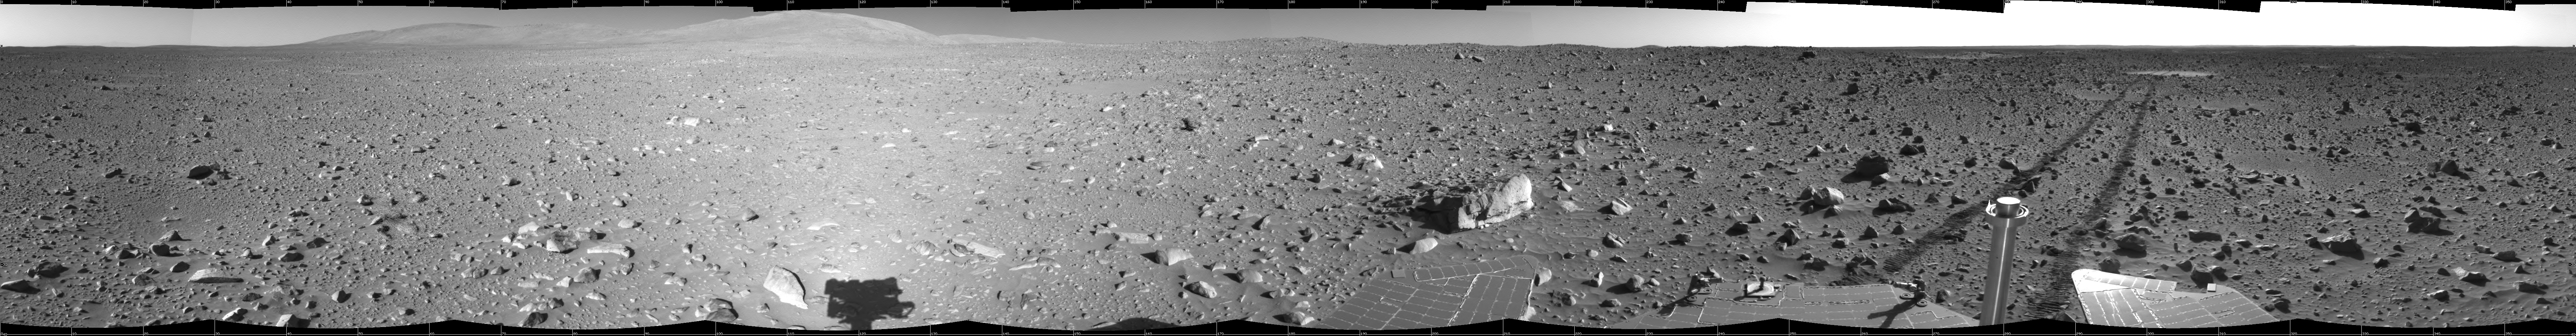

Spirit’s View on Sol 148

This 360-degree view of the terrain surrounding NASA’s Mars Exploration Rover Spirit on the 148th martian day of the rover’s mission inside Gusev Crater, on June 2, 2004, was assembled from images taken by Spirit’s navigation camera. The rover’s position is Site A61. The view is presented in a cylindrical projection with geometrical seam correction.

Credit: NASA/JPL